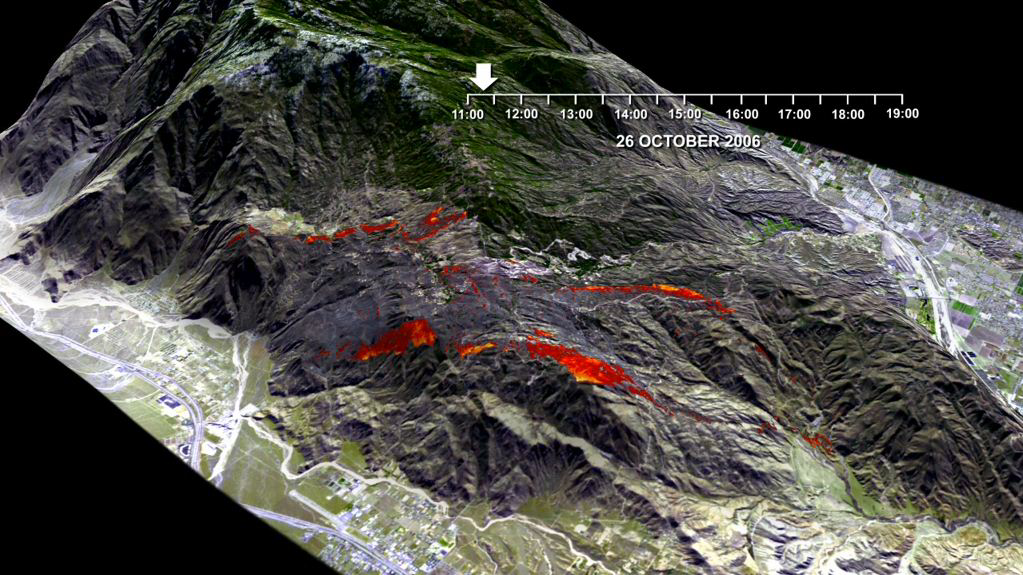

Esperanza Wildfire Animation

This animation is a visualization of the rapid advance of the Esperanza Fire over the San Jacinto Mountains (Riverside County, CA) between 11:00 AM and 7:00 PM on October 26, 2006. The animation was generated from maps of fire temperature as measured by the U.S. Forest Service. The yellow, orange, and red colors signify temperatures of 400, 200, and 75 C, respectively. The data for the temperature maps were acquired with the FireMapper™, an airborne imaging instrument operated by the USFS Pacific Southwest Research Station.

Starting with five temperature maps, image-morphing techniques were applied to approximate the shape and position of the fire at 10-second intervals over the 7-hour period of observation. The morphed images were superimposed over a digital elevation model (DEM) and rendered as 3-D perspective views for the animation. Ground conditions are represented before and after the fire with a pair of ASTER satellite images.

The Esperanza Fire began at 1:15 on the morning of October 26, 2006, when an arsonist started a fire in a river wash on the outskirts of Cabazon. Within one day the fire spread to more than 19,000 acres, and flames reached heights of 90 feet and moved at speeds of up to 40 mph. The fire was 100% contained on October 30, after burning more than 40,200 acres and destroying 34 homes and 20 outbuildings. The estimated cost of fighting this fire was over nine million dollars.

Credit: NASA/JPL-Caltech/US Forest Service